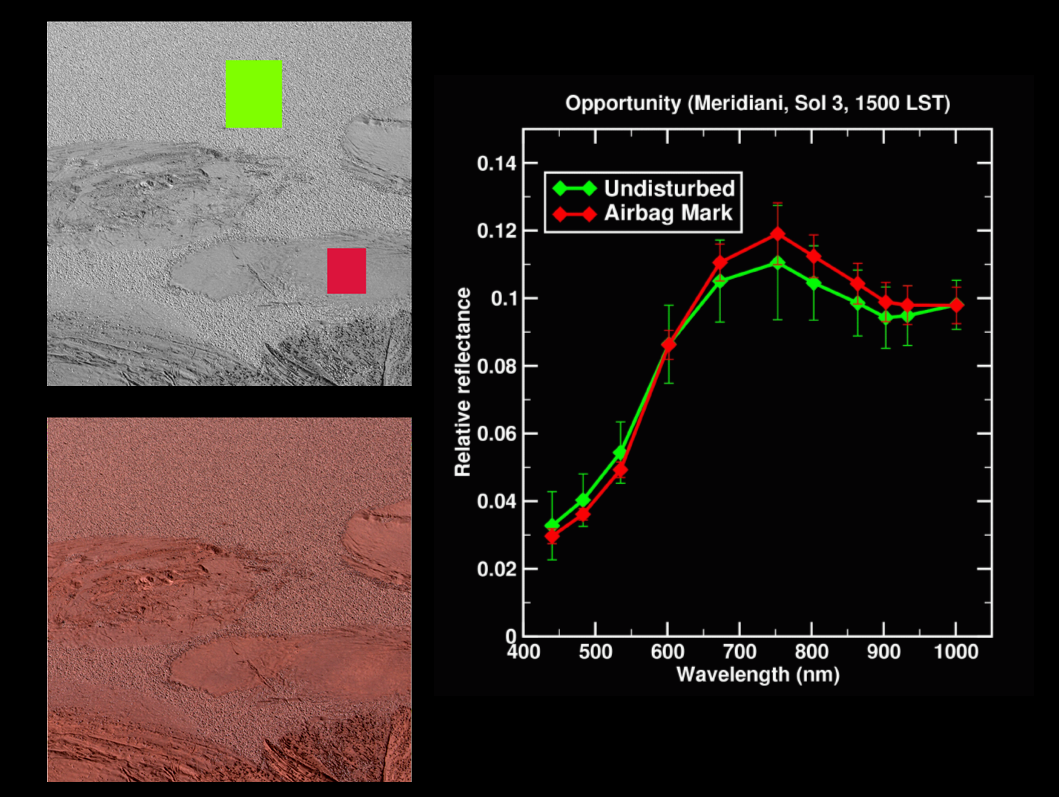

Lily Pad Spectra

The color image on the lower left from the panoramic camera on the Mars Exploration Rover Opportunity shows the “Lily Pad” bounce-mark area at Meridiani Planum, Mars. This image was acquired on the 3rd sol, or martian day, of Opportunity’s mission (Jan.26, 2004). The upper left image is a monochrome (single filter) image from the rover’s panoramic camera, showing regions from which spectra were extracted from the “Lily Pad” area. As noted by the line graph on the right, the green spectra is from the undisturbed surface and the red spectra is from the airbag bounce mark.

Credit: NASA/JPL/Cornell